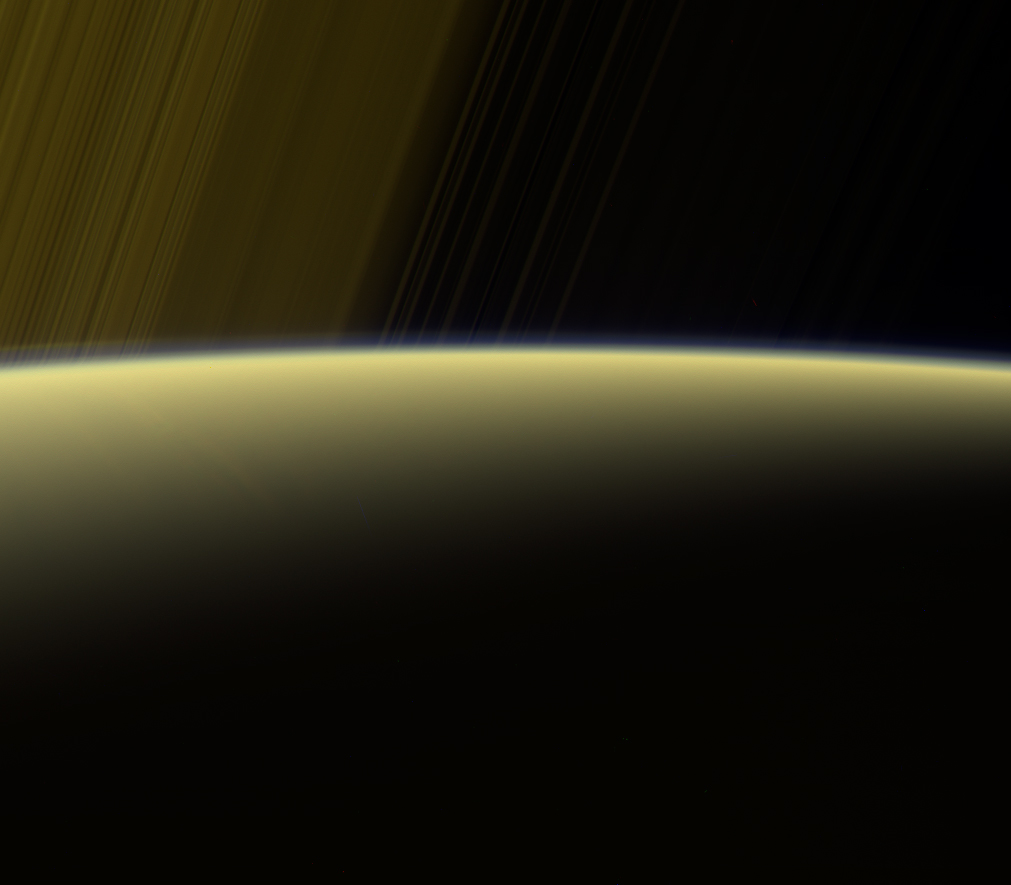

Haze on the Horizon

This false-color view from NASA’s Cassini spacecraft gazes toward the rings beyond Saturn’s sunlit horizon. Along the limb (the planet’s edge) at left can be seen a thin, detached haze. This haze vanishes toward the right side of the scene.

Cassini will pass through Saturn’s upper atmosphere during the final five orbits of the mission, before making a fateful plunge into Saturn on Sept. 15, 2017. The region through which the spacecraft will fly on those last orbits is well above the haze seen here, which is in Saturn’s stratosphere. In fact, even when Cassini plunges toward Saturn to meet its fate, contact with the spacecraft is expected to be lost before it reaches the depth of this haze.

This view is a false-color composite made using images taken in red, green and ultraviolet spectral filters. The images were obtained using the Cassini spacecraft narrow-angle camera on July 16, 2017, at a distance of about 777,000 miles (1.25 million kilometers) from Saturn. Image scale is about 4 miles (7 kilometers) per pixel on Saturn.

The Cassini mission is a cooperative project of NASA, ESA (the European Space Agency) and the Italian Space Agency. The Jet Propulsion Laboratory, a division of Caltech in Pasadena, manages the mission for NASA’s Science Mission Directorate, Washington. The Cassini orbiter and its two onboard cameras were designed, developed and assembled at JPL. The imaging operations center is based at the Space Science Institute in Boulder, Colorado.

Credit: NASA/JPL-Caltech/Space Science Institute